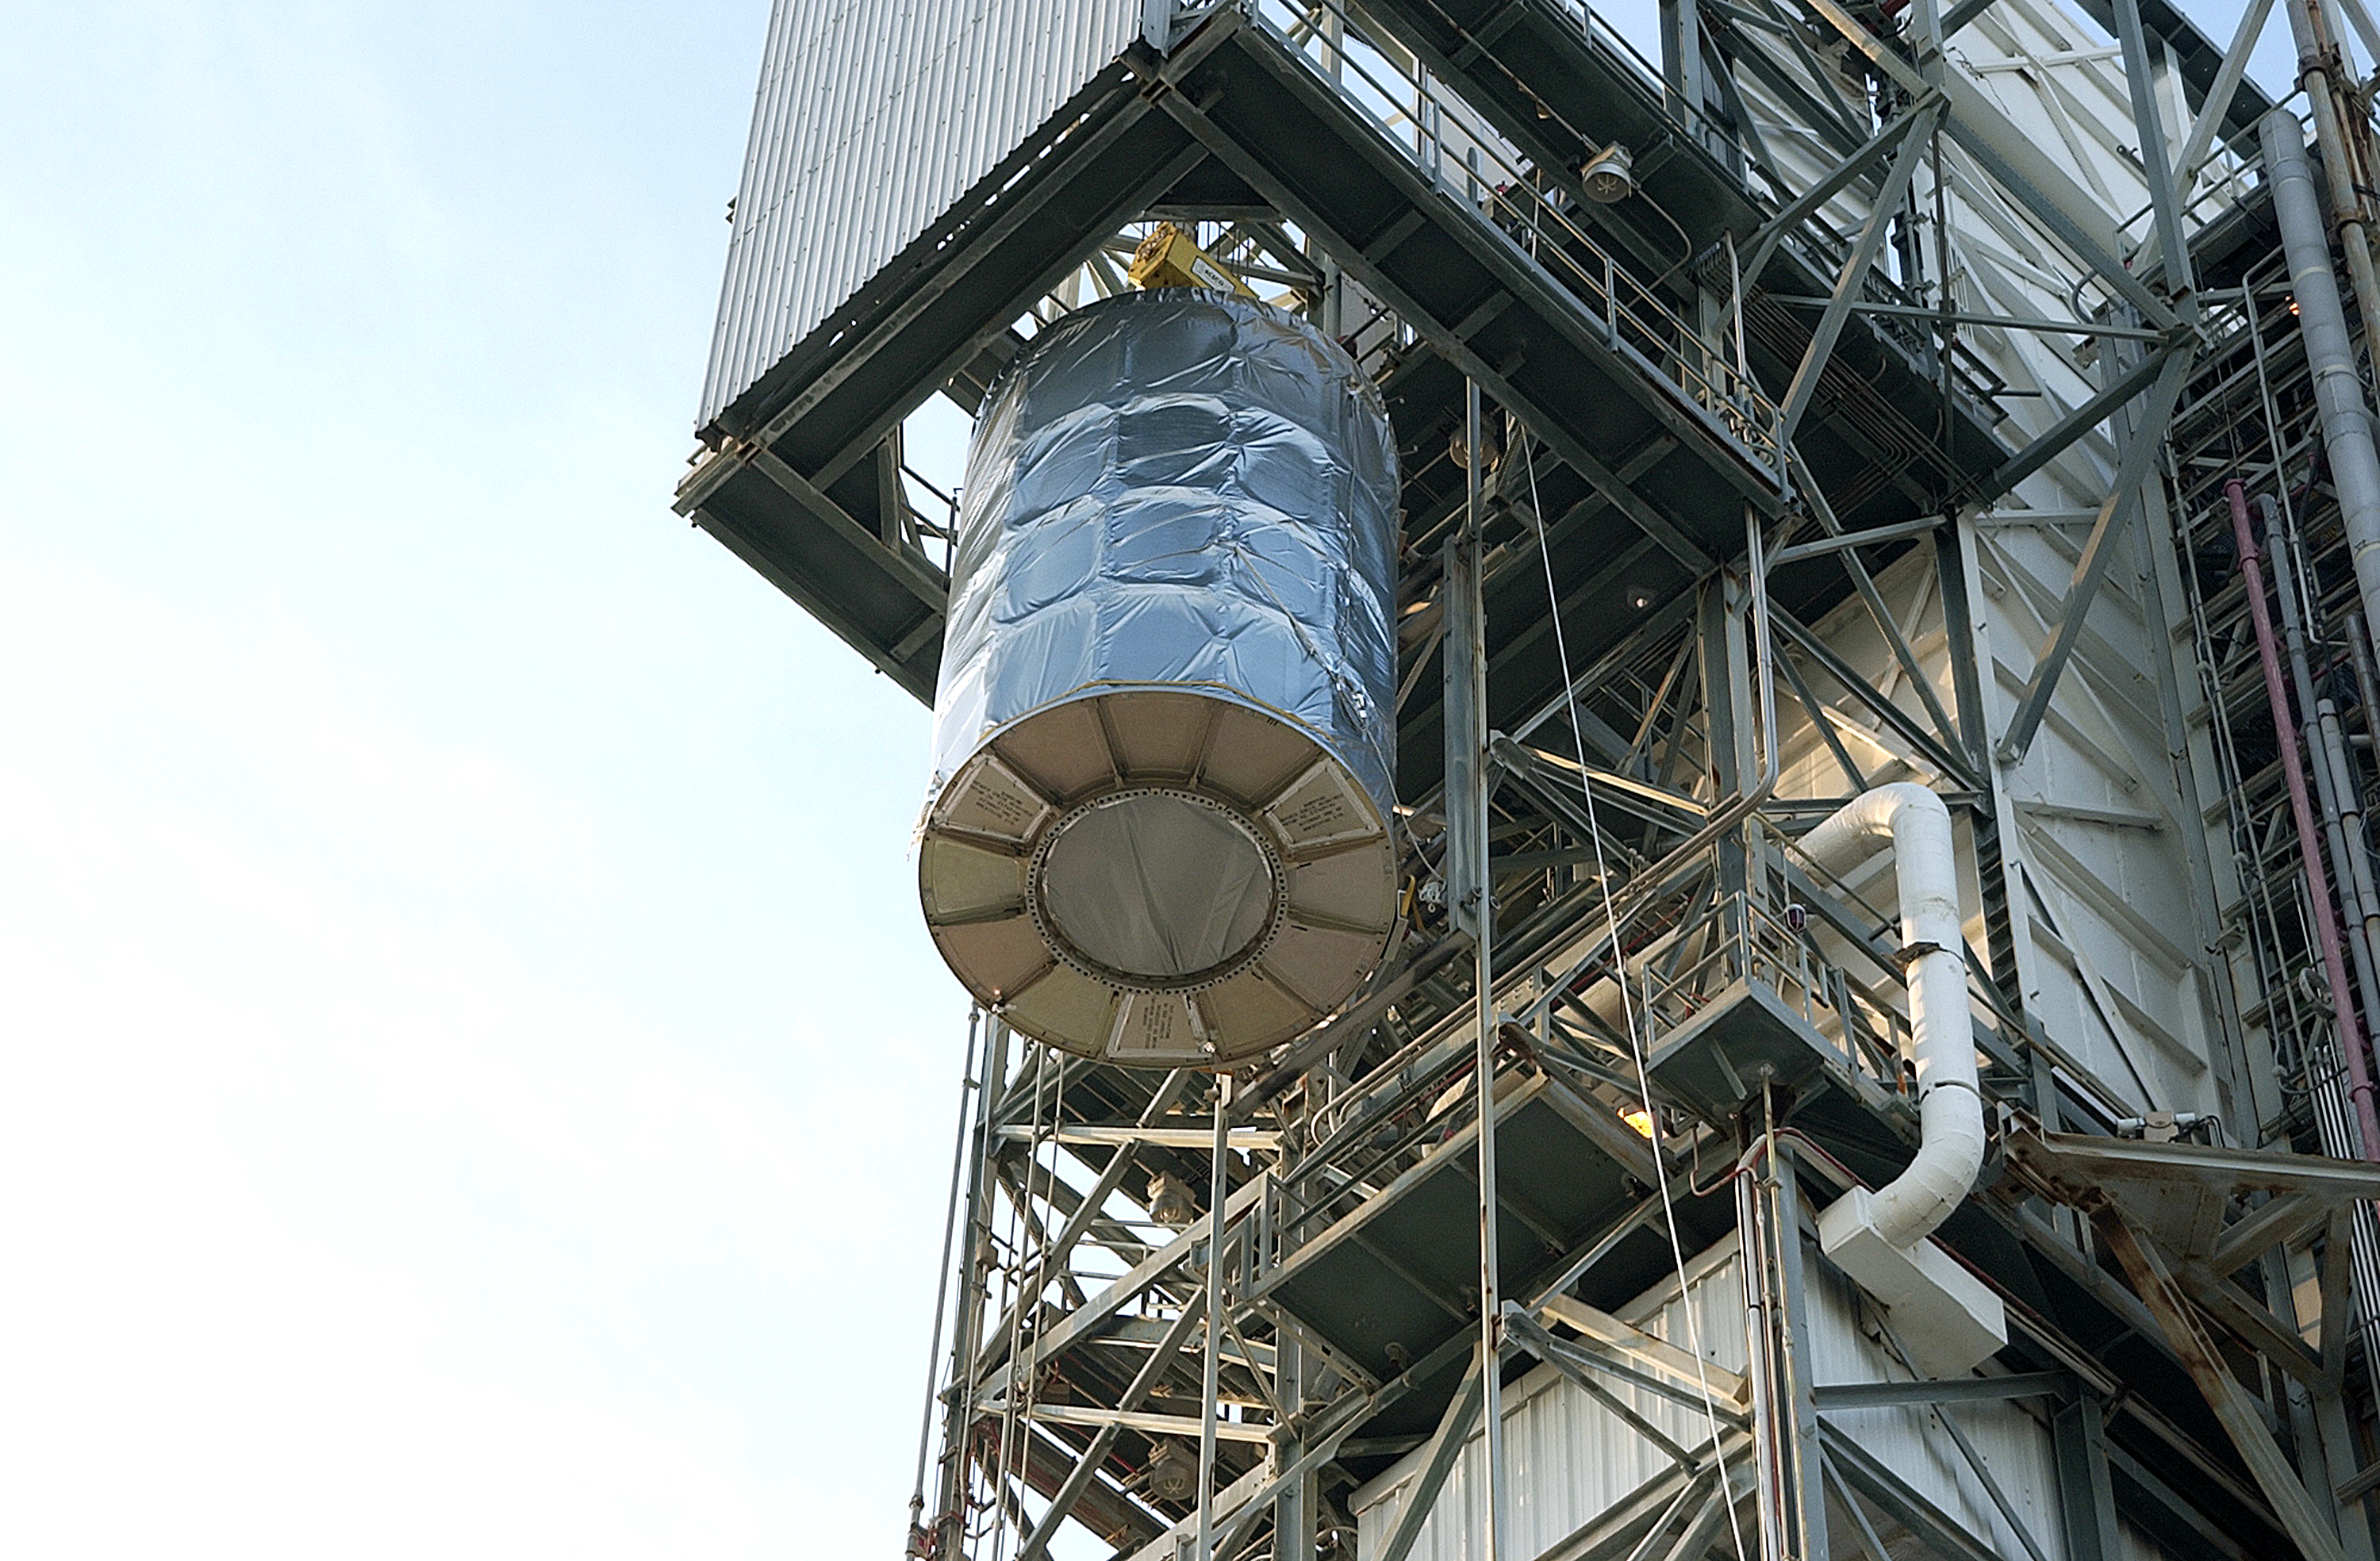

First Launch Attempt

The Spitzer Space Telescope was enclosed in a protective canister, transferred to the top of a Delta II rocket, but not launched due to engineering concerns that delayed the launch. The rocket initially meant to launch Spitzer was then used for a Mars mission, which had a more restricted launch window, and the Spitzer launch was delayed until August 25, 2003.

Credit: NASA/KSC